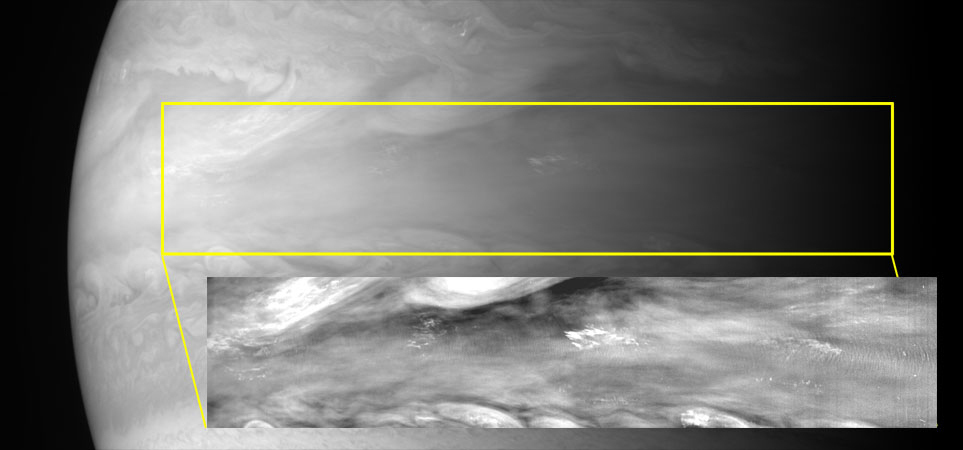

Atmospheric Waves

With its Multispectral Visible Imaging Camera (MVIC), half of the Ralph instrument, New Horizons captured several pictures of mesoscale gravity waves in Jupiter’s equatorial atmosphere. Buoyancy waves of this type are seen frequently on Earth – for example, they can be caused when air flows over a mountain and a regular cloud pattern forms downstream. In Jupiter’s case there are no mountains, but if conditions in the atmosphere are just right, it is possible to form long trains of these small waves. The source of the wave excitation seems to lie deep in Jupiter’s atmosphere, below the visible cloud layers at depths corresponding to pressures 10 times that at Earth’s surface. The New Horizons measurements showed that the waves move about 100 meters per second faster than surrounding clouds; this is about 25% of the speed of sound on Earth and is much greater than current models of these waves predict. Scientists can “read” the speed and patterns these waves to learn more about activity and stability in the atmospheric layers below.

Credit: NASA/Johns Hopkins University Applied Physics Laboratory/Southwest Research Institute